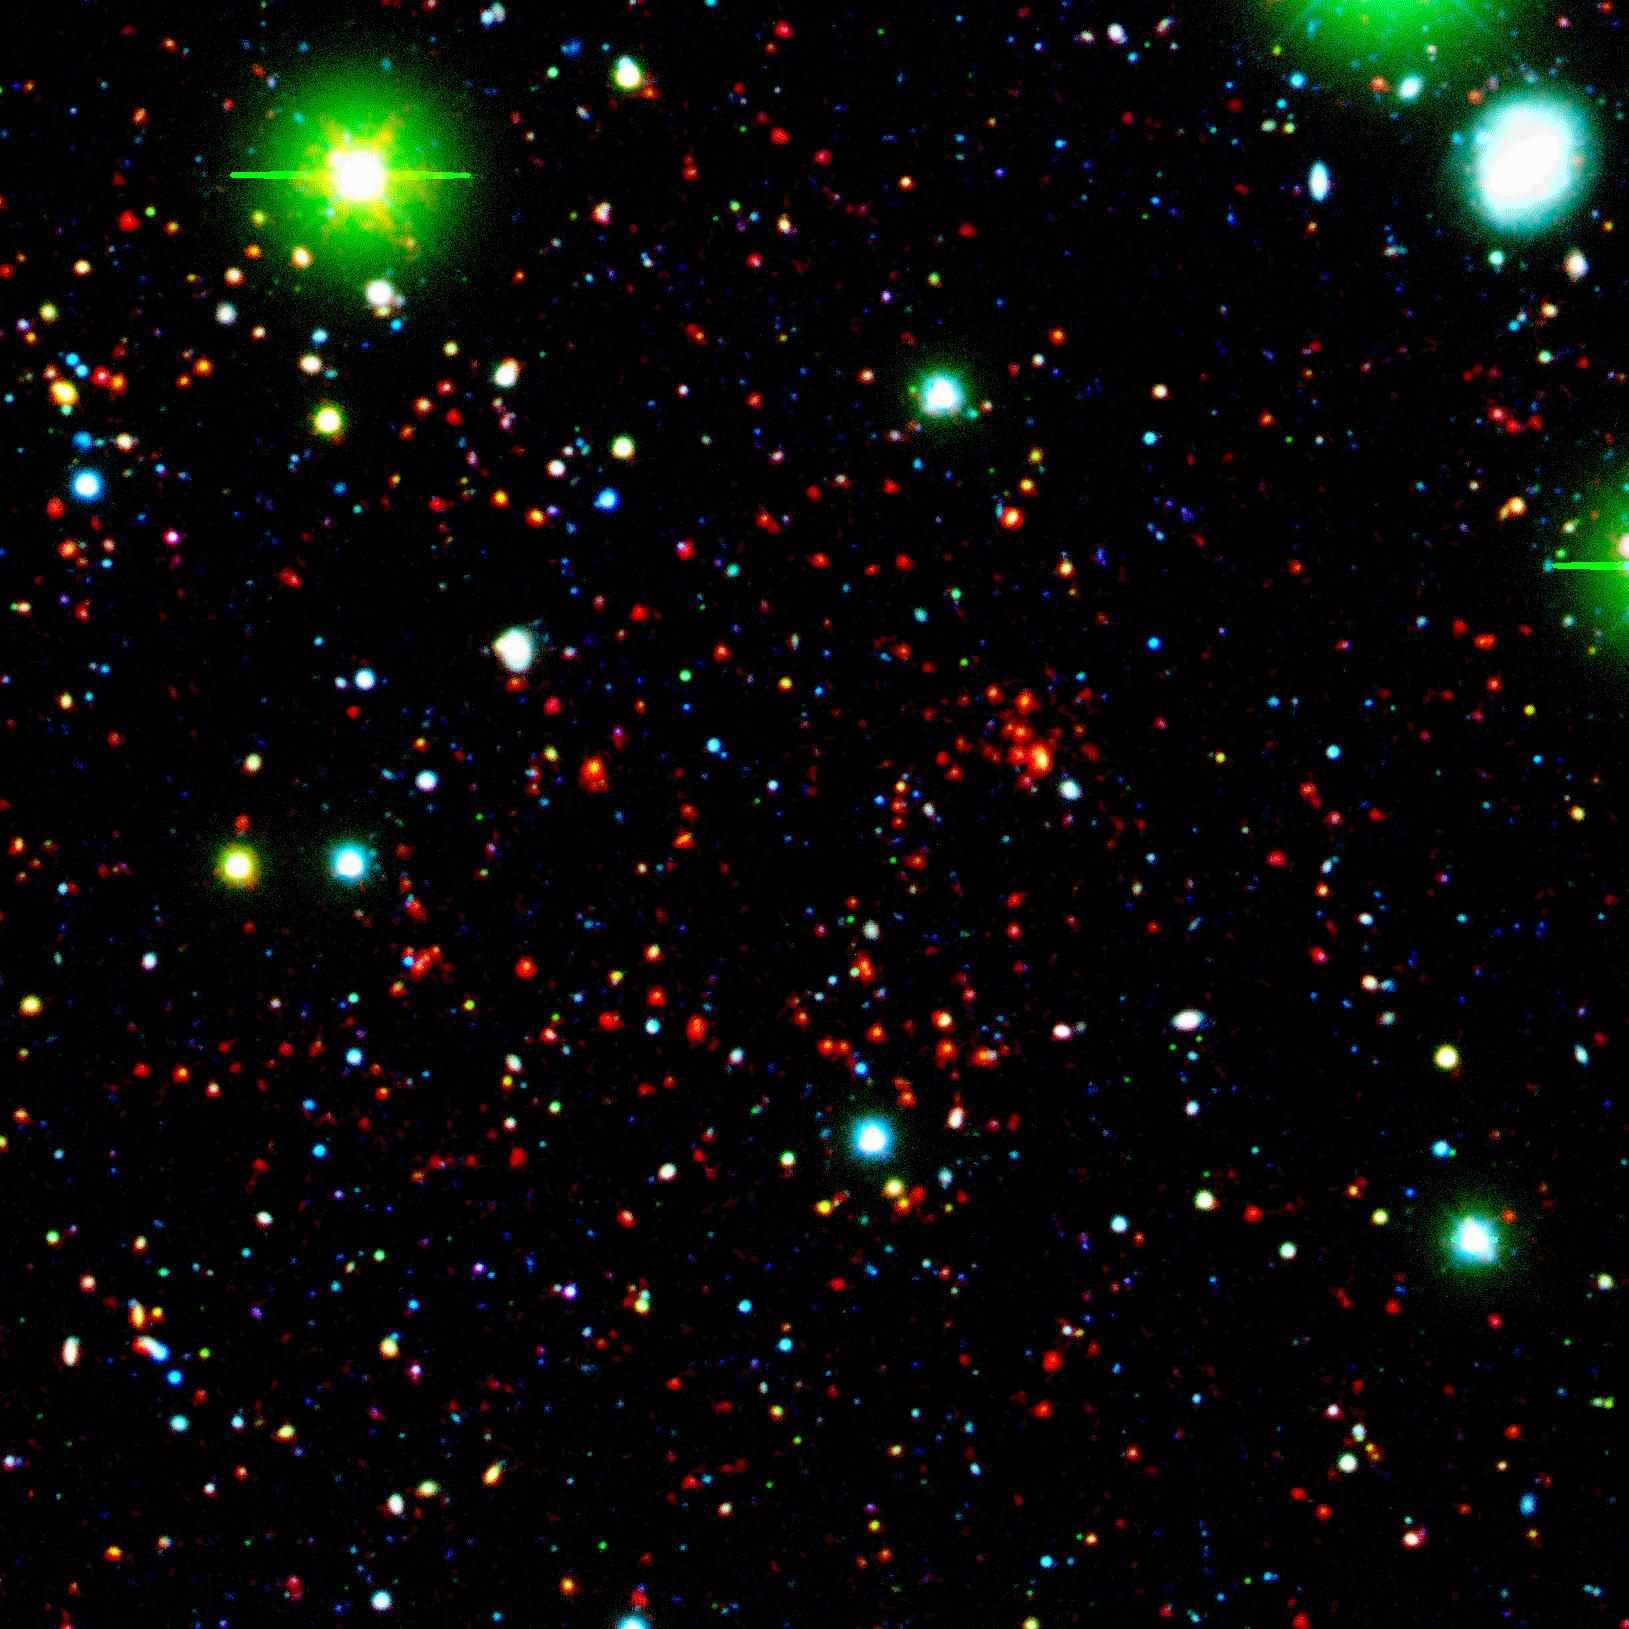

Distant Galaxy Cluster

Like great friends, galaxies stick together. Astronomers using NASA's Spitzer Space Telescope have spotted a handful of great galactic pals bonding back when the universe was a mere 4.6 billion years old. The universe is believed to be 13.7 billion years old.

Collectively, these great galactic buddies are called galaxy clusters. A typical galaxy cluster can contain hundreds of galaxies and trillions of stars.

In this composite, one of the oldest galaxy clusters in the universe poses for Spitzer's Infrared Array Camera. The individual galaxies that make up the distant clusters are shown as red dots.

The green blobs are Milky Way stars along the line of sight, and the blue specks are faint galaxies at various distances along the line of sight. The green and blue data are from a visible-light, ground-based telescope.

This image is a three-color composite, in which blue represents visible light with a wavelength of 0.4 microns, and green indicates visible light of 0.8 microns. The visible data were captured by the ground-based Mosaic-1 camera at the Kitt Peak National Observatory in Tucson, Ariz. Red represents infrared light of 4.5 microns, captured by Spitzer's infrared array camera.

Credit: NASA/JPL-Caltech/S.A. Stanford (UC Davis/LLNL)